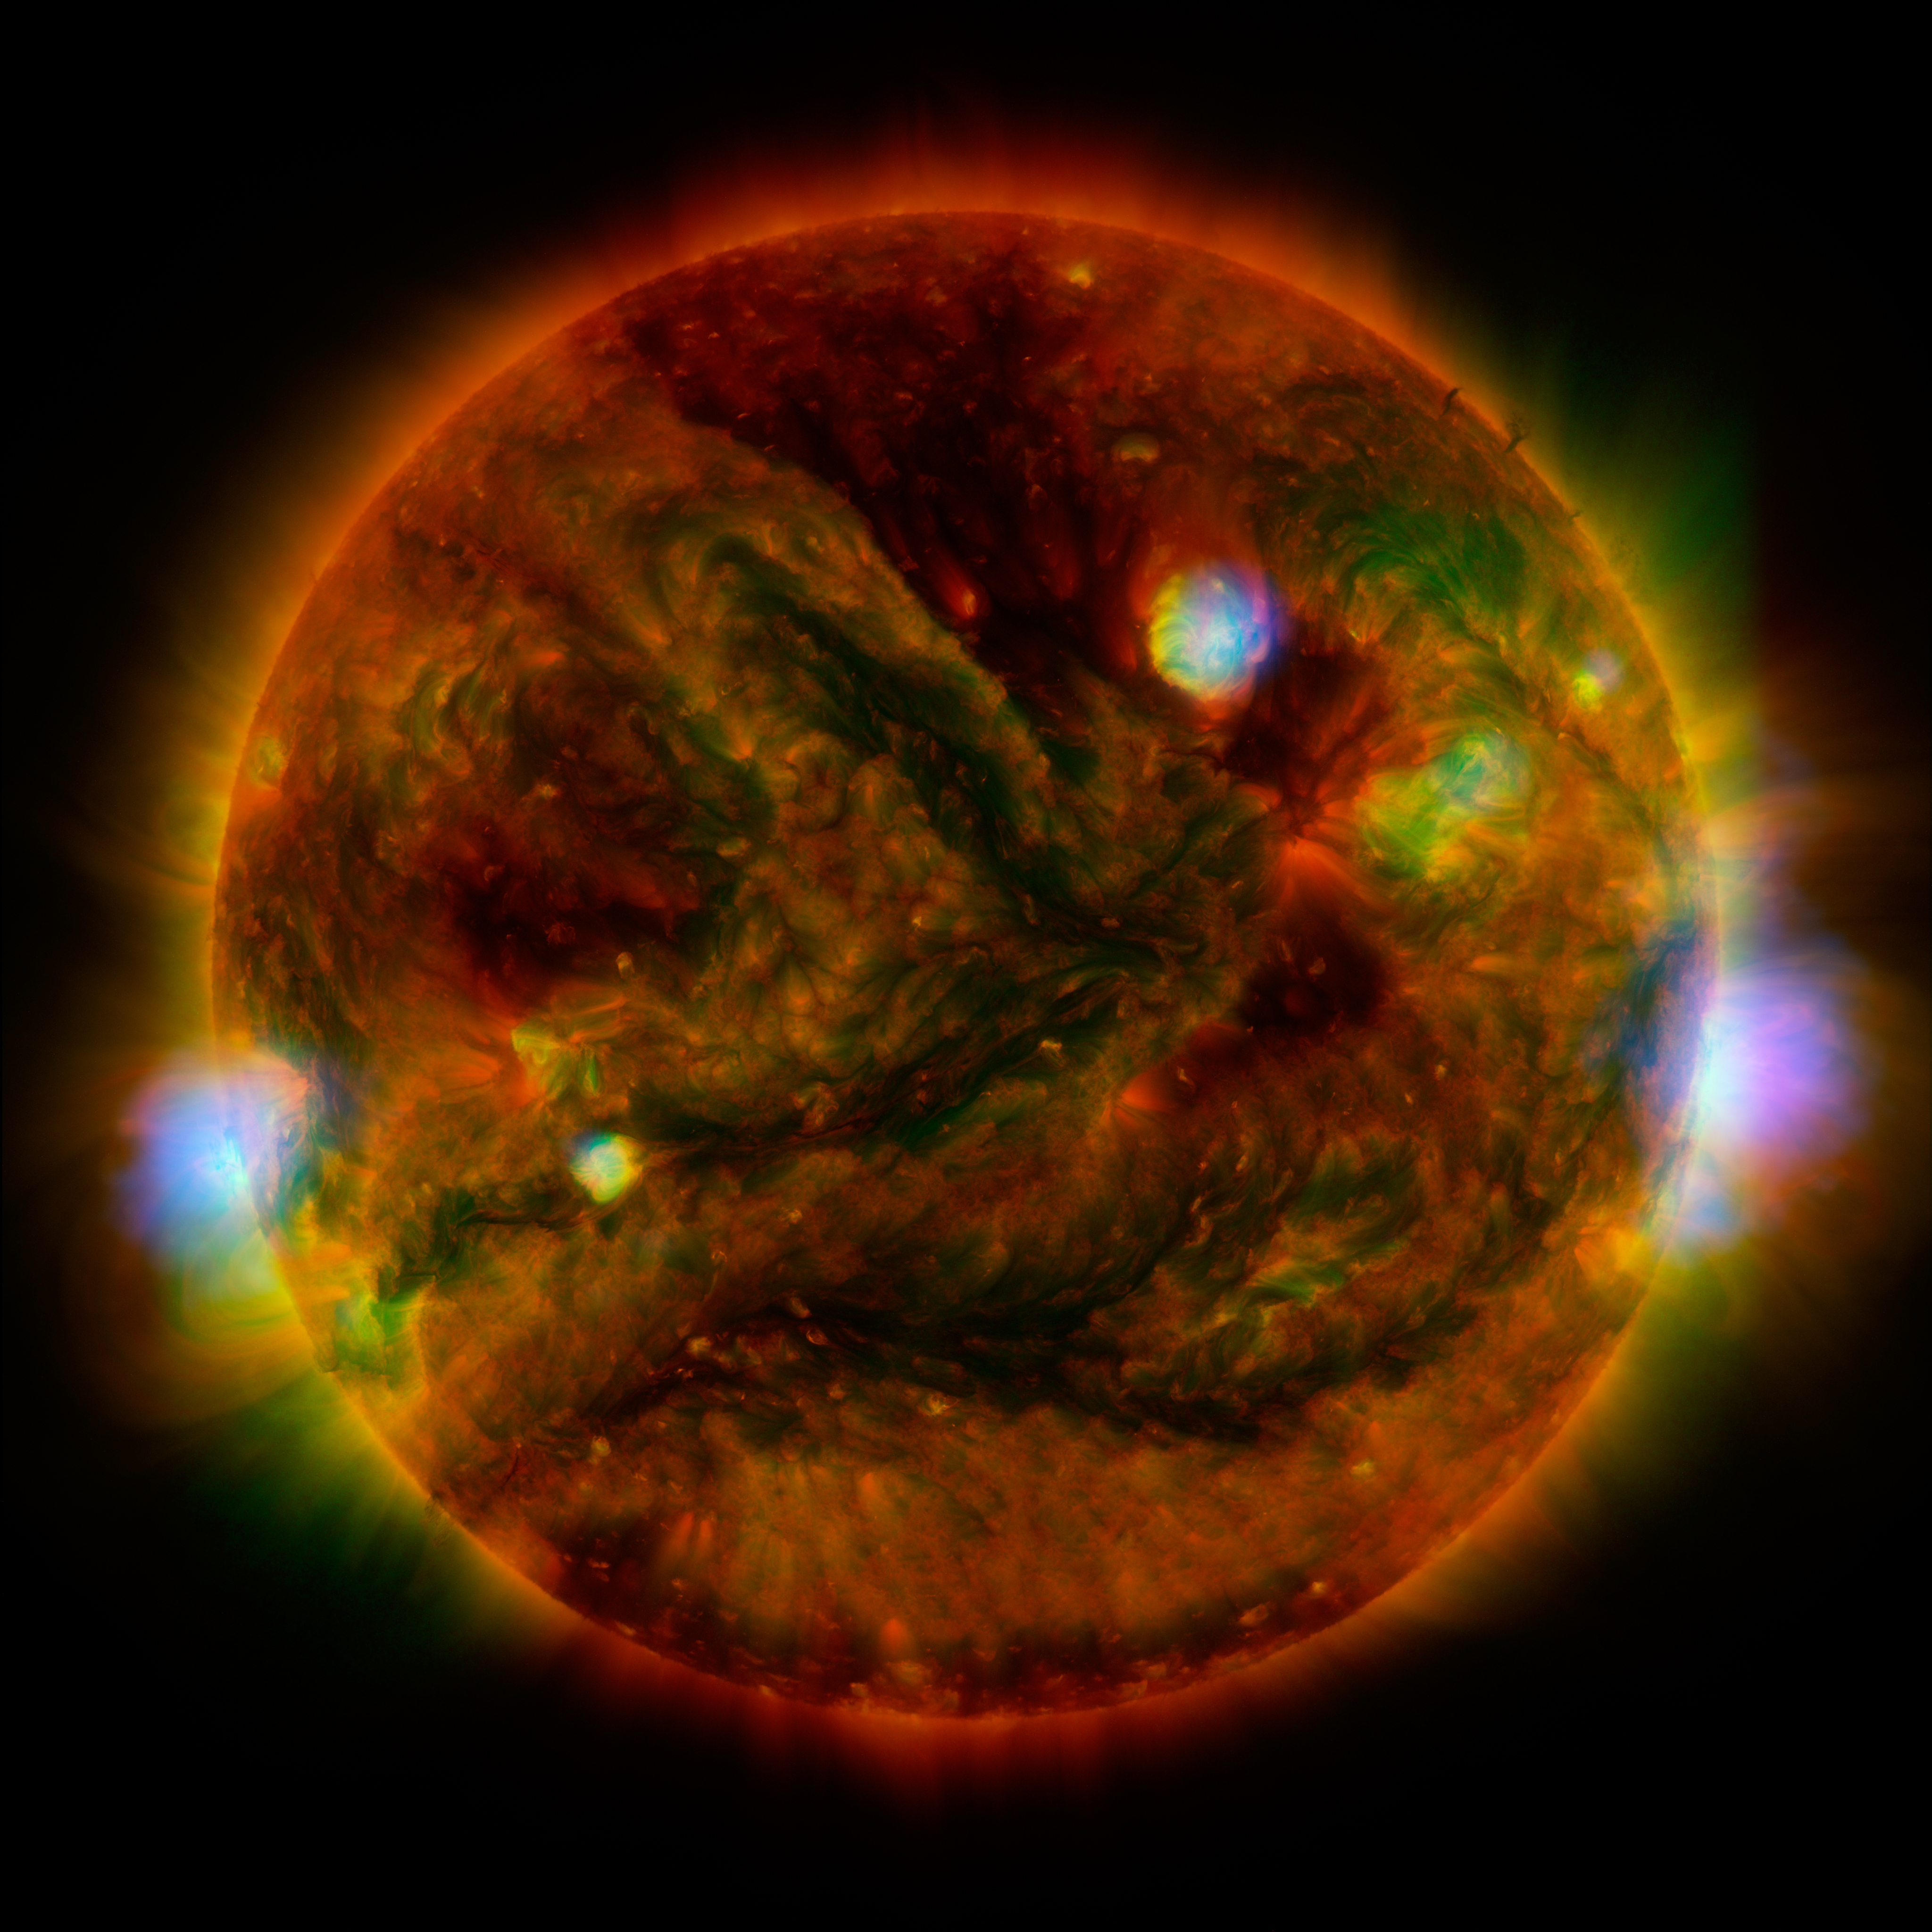

NuSTAR Stares at the Sun

Flaring, active regions of our sun are highlighted in this image combining observations from several telescopes. High-energy X-rays from NASA’s Nuclear Spectroscopic Telescope Array (NuSTAR) are shown in blue; low-energy X-rays from Japan’s Hinode spacecraft are green; and extreme ultraviolet light from NASA’s Solar Dynamics Observatory (SDO) is yellow and red.

All three telescopes captured their solar images around the same time on April 29, 2015. The NuSTAR image is a mosaic made from combining smaller images.

The active regions across the sun’s surface contain material heated to several millions of degrees. The blue-white areas showing the NuSTAR data pinpoint the most energetic spots. During the observations, microflares went off, which are smaller versions of the larger flares that also erupt from the sun’s surface. The microflares rapidly release energy and heat the material in the active regions.

NuSTAR typically stares deeper into the cosmos to observe X-rays from supernovas, black holes and other extreme objects. But it can also look safely at the sun and capture images of its high-energy X-rays with more sensitivity than before. Scientists plan to continue to study the sun with NuSTAR to learn more about microflares, as well as hypothesized nanoflares, which are even smaller.

In this image, the NuSTAR data shows X-rays with energies between 2 and 6 kiloelectron volts; the Hinode data, which is from the X-ray Telescope instrument, has energies of 0.2 to 2.4 kiloelectron volts; and the Solar Dynamics Observatory data, taken using the Atmospheric Imaging Assembly instrument, shows extreme ultraviolet light with wavelengths of 171 and 193 Angstroms.

Note the green Hinode image frame edge does not extend as far as the SDO ultraviolet image, resulting in the green portion of the image being truncated on the right and left sides.

NuSTAR is a Small Explorer mission led by the California Institute of Technology in Pasadena and managed by NASA’s Jet Propulsion Laboratory, also in Pasadena, for NASA’s Science Mission Directorate in Washington. The spacecraft was built by Orbital Sciences Corporation, Dulles, Virginia. Its instrument was built by a consortium including Caltech; JPL; the University of California, Berkeley; Columbia University, New York; NASA’s Goddard Space Flight Center, Greenbelt, Maryland; the Danish Technical University in Denmark; Lawrence Livermore National Laboratory, Livermore, California; ATK Aerospace Systems, Goleta, California, and with support from the Italian Space Agency (ASI) Science Data Center.

NuSTAR’s mission operations center is at UC Berkeley, with the ASI providing its equatorial ground station located at Malindi, Kenya. The mission’s outreach program is based at Sonoma State University, Rohnert Park, California. NASA’s Explorer Program is managed by Goddard. JPL is managed by Caltech for NASA.

Credit: NASA/JPL-Caltech/GSFC/JAXA